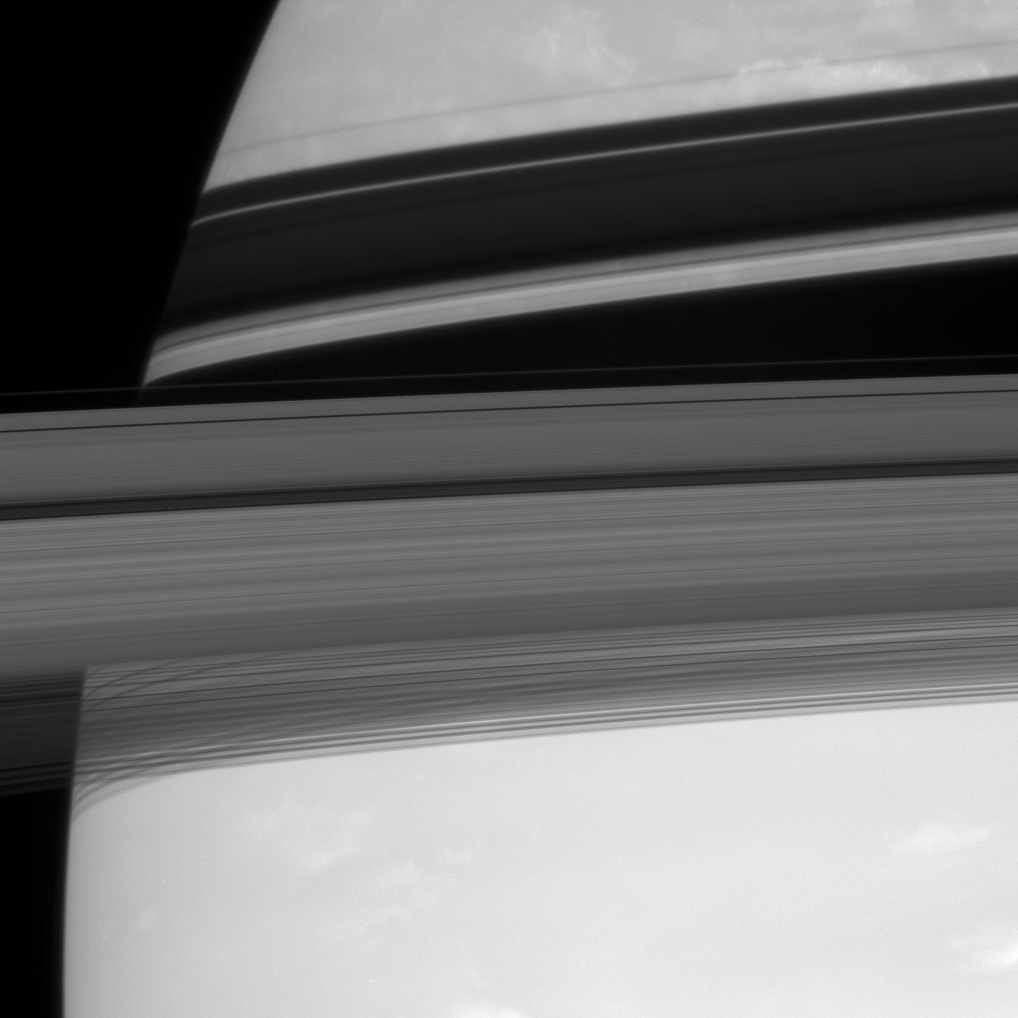

Secretive Rings

Saturn’s rings cut across their own shadows on the planet and hide a tiny secret.

Barely visible in the Encke Gap is the embedded moon Pan (26 kilometers, or 16 miles across). The Encke Gap is the thin, dark line near the rings’ outer edge; Pan is a faint speck halfway between center and right.

This view looks toward the sunlit side of the rings from about 5 degrees below the ringplane.

The image was taken with the Cassini spacecraft narrow-angle camera on Sept. 18, 2007, using a spectral filter sensitive to wavelengths of infrared light centered at 750 nanometers. The view was acquired at a distance of approximately 3.4 million kilometers (2.1 million miles) from Saturn. Image scale is 20 kilometers (13 miles) per pixel.

The Cassini-Huygens mission is a cooperative project of NASA, the European Space Agency and the Italian Space Agency. The Jet Propulsion Laboratory, a division of the California Institute of Technology in Pasadena, manages the mission for NASA’s Science Mission Directorate, Washington, D.C. The Cassini orbiter and its two onboard cameras were designed, developed and assembled at JPL. The imaging operations center is based at the Space Science Institute in Boulder, Colo.

Credit: NASA/JPL/Space Science Institute